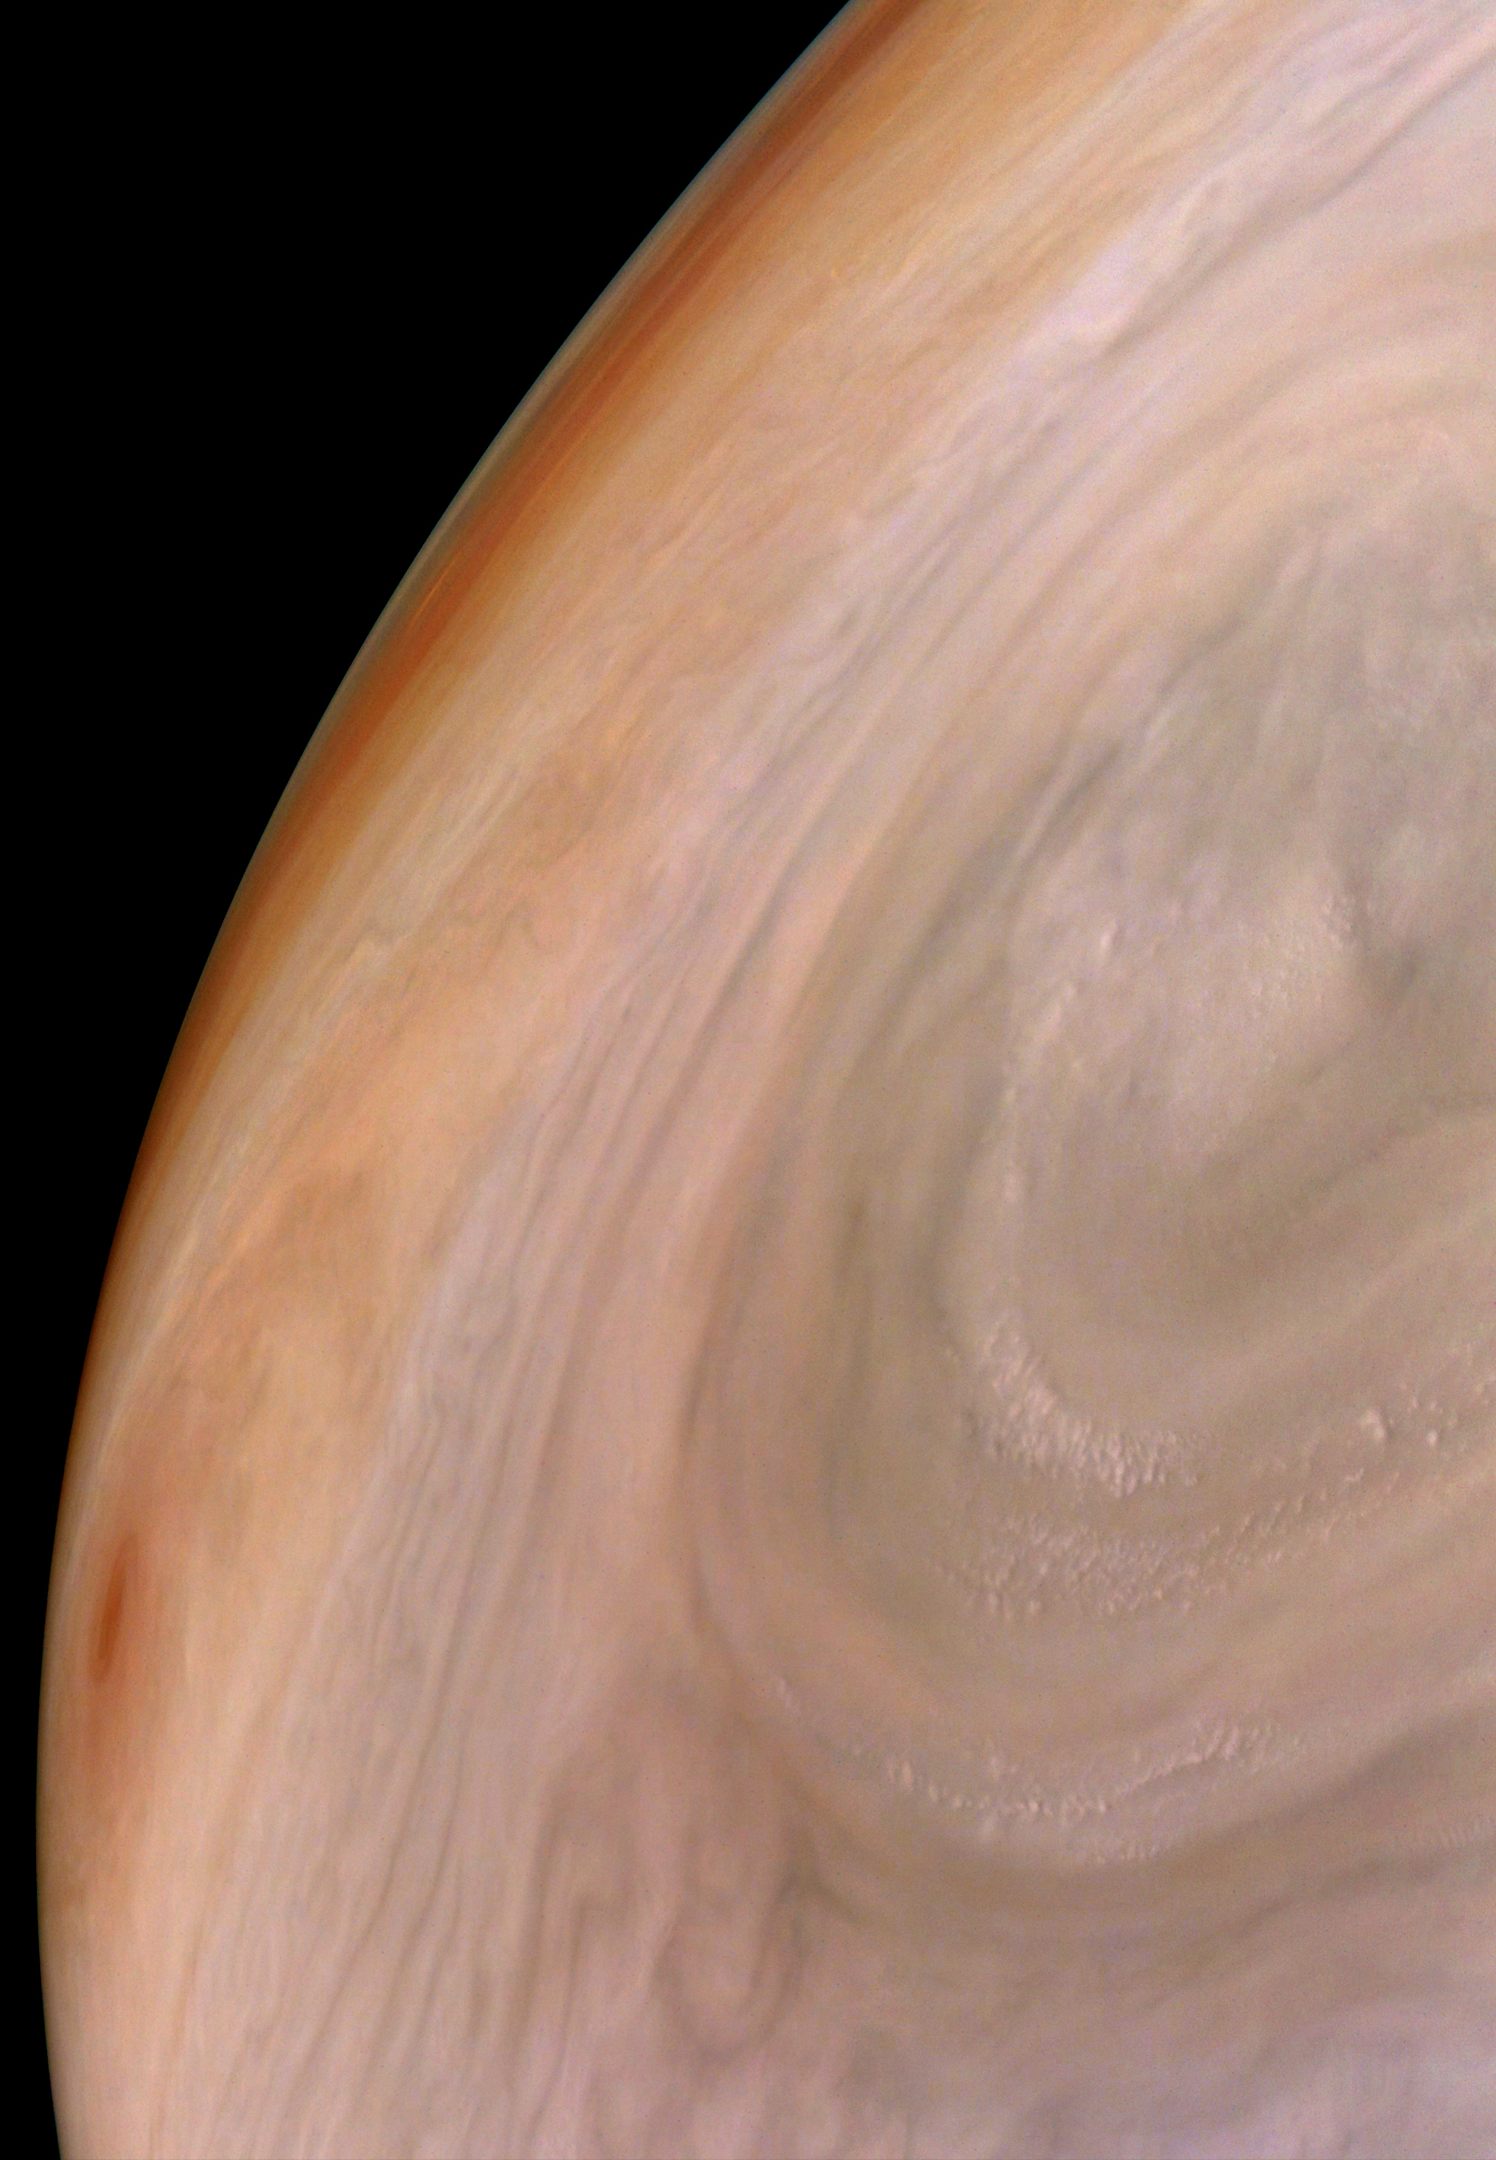

Jupiter’s Bands of Color

As the orbit of NASA’s Juno spacecraft evolves, the spacecraft’s closest approach point to Jupiter is at a higher latitude with every pass. Near that closest approach point, the spacecraft’s JunoCam can capture only a small fraction of Jupiter in a single image. From this perspective, the planet’s belts and zones appear as thin strips of color on the horizon while one large circular storm dominates the image. A small orange storm is visible on the far left.

Jupiter appears to have a pastel hue to the naked eye through a telescope. The color in this image has been “exaggerated,” processed by citizen scientist Brian Swift to bring out subtle differences.

This image was taken on Oct. 16, 2021, at 10:17 a.m. PDT (1:17 p.m. EDT) as Juno performed its 37th close flyby of Jupiter. At the time the image was taken, the spacecraft was about 2,196 miles (3,534 kilometers) from the planet’s could tops, at a latitude of 21.23 degrees.

Credit: Image data: NASA/JPL-Caltech/SwRI/MSSS, Image processing: Brian Swift CC BY